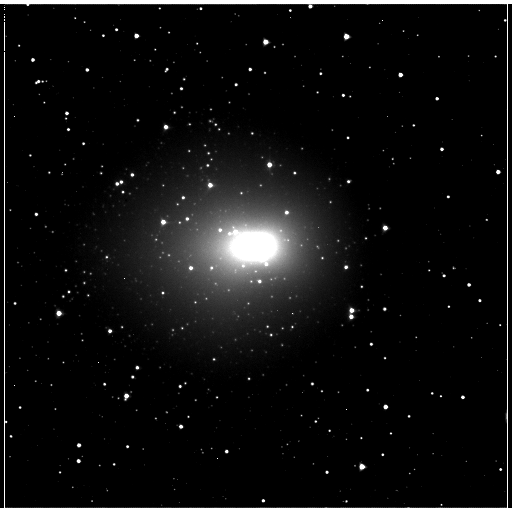

Comet Hartley 2 Looms Large in the Sky

NASA’s EPOXI mission took this image of comet Hartley 2 on Nov. 2, 2010 from a distance of 2.3 million kilometers (1.4 million miles). The spacecraft will fly by the comet on Nov. 4, 2010. The white blob and the halo around it are the comet’s outer cloud of gas and dust, called a coma. At this distance, the spacecraft is capturing images with a resolution of about 23 kilometers/pixel (14 miles/pixel).

Credit: NASA/JPL-Caltech/UMD